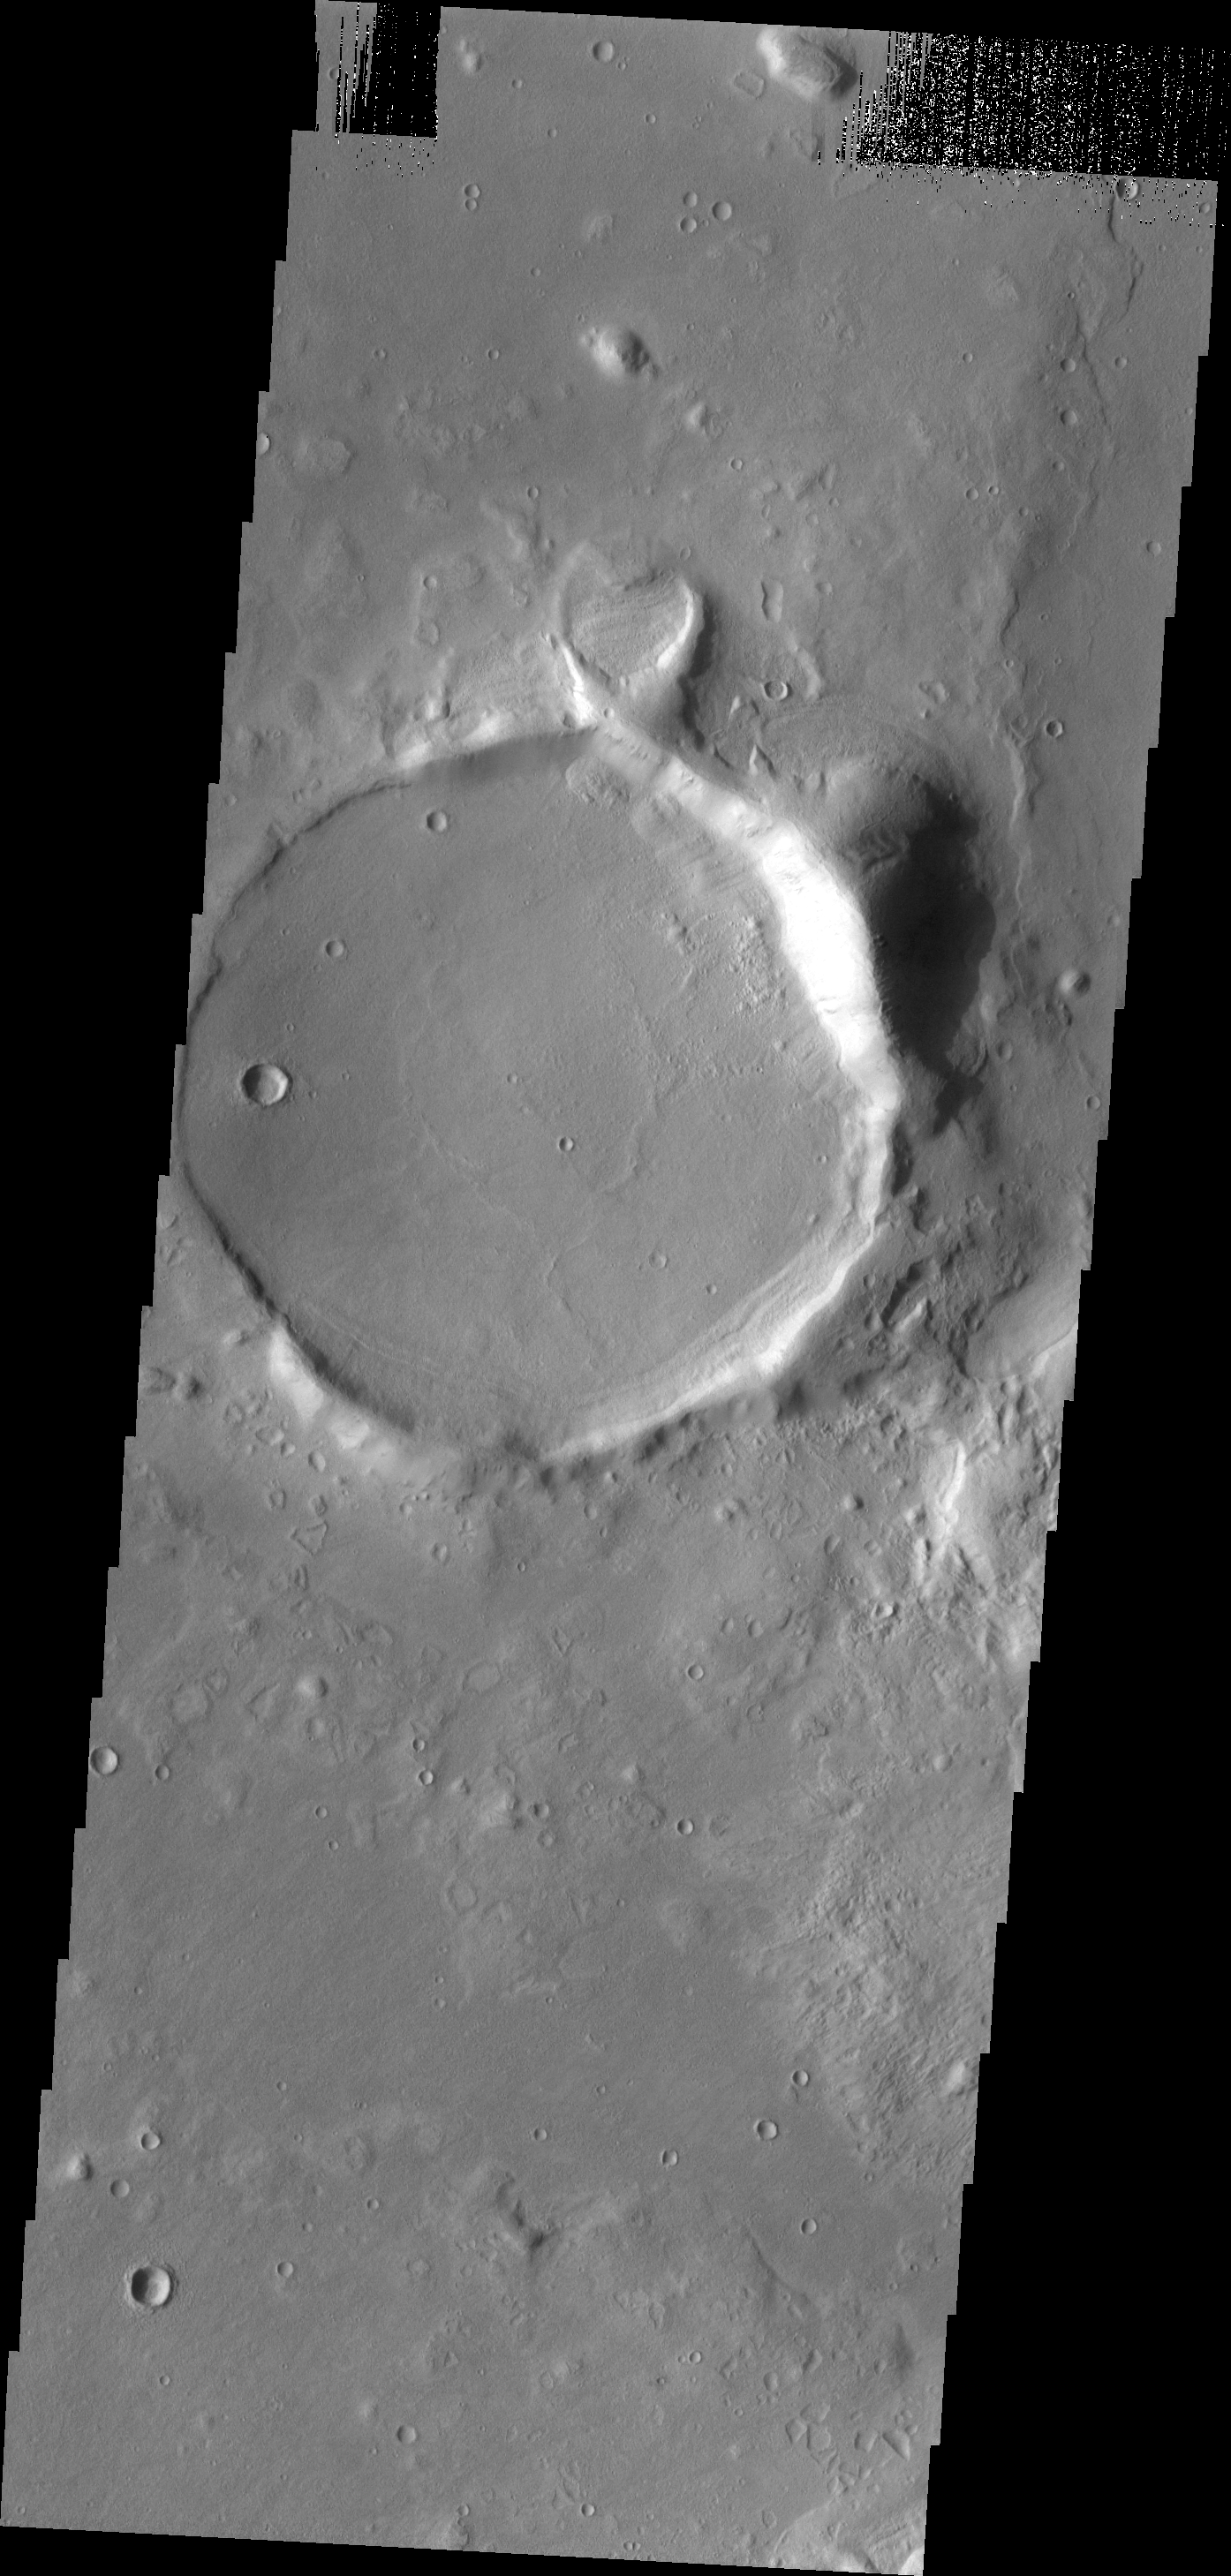

THEMIS ART #94

These two unnamed craters occur near Phlegra Montes. The small one on the top is a bit heart-shaped. The combination almost looks like an engagement ring.

Image information: VIS instrument. Latitude 30.7N, Longitude 170.2E. 19 meter/pixel resolution.

Please see the THEMIS Data Citation Note for details on crediting THEMIS images.

Note: this THEMIS visual image has not been radiometrically nor geometrically calibrated for this preliminary release. An empirical correction has been performed to remove instrumental effects. A linear shift has been applied in the cross-track and down-track direction to approximate spacecraft and planetary motion. Fully calibrated and geometrically projected images will be released through the Planetary Data System in accordance with Project policies at a later time.

NASA’s Jet Propulsion Laboratory manages the 2001 Mars Odyssey mission for NASA’s Office of Space Science, Washington, D.C. The Thermal Emission Imaging System (THEMIS) was developed by Arizona State University, Tempe, in collaboration with Raytheon Santa Barbara Remote Sensing. The THEMIS investigation is led by Dr. Philip Christensen at Arizona State University. Lockheed Martin Astronautics, Denver, is the prime contractor for the Odyssey project, and developed and built the orbiter. Mission operations are conducted jointly from Lockheed Martin and from JPL, a division of the California Institute of Technology in Pasadena.

Credit: NASA/JPL/ASU